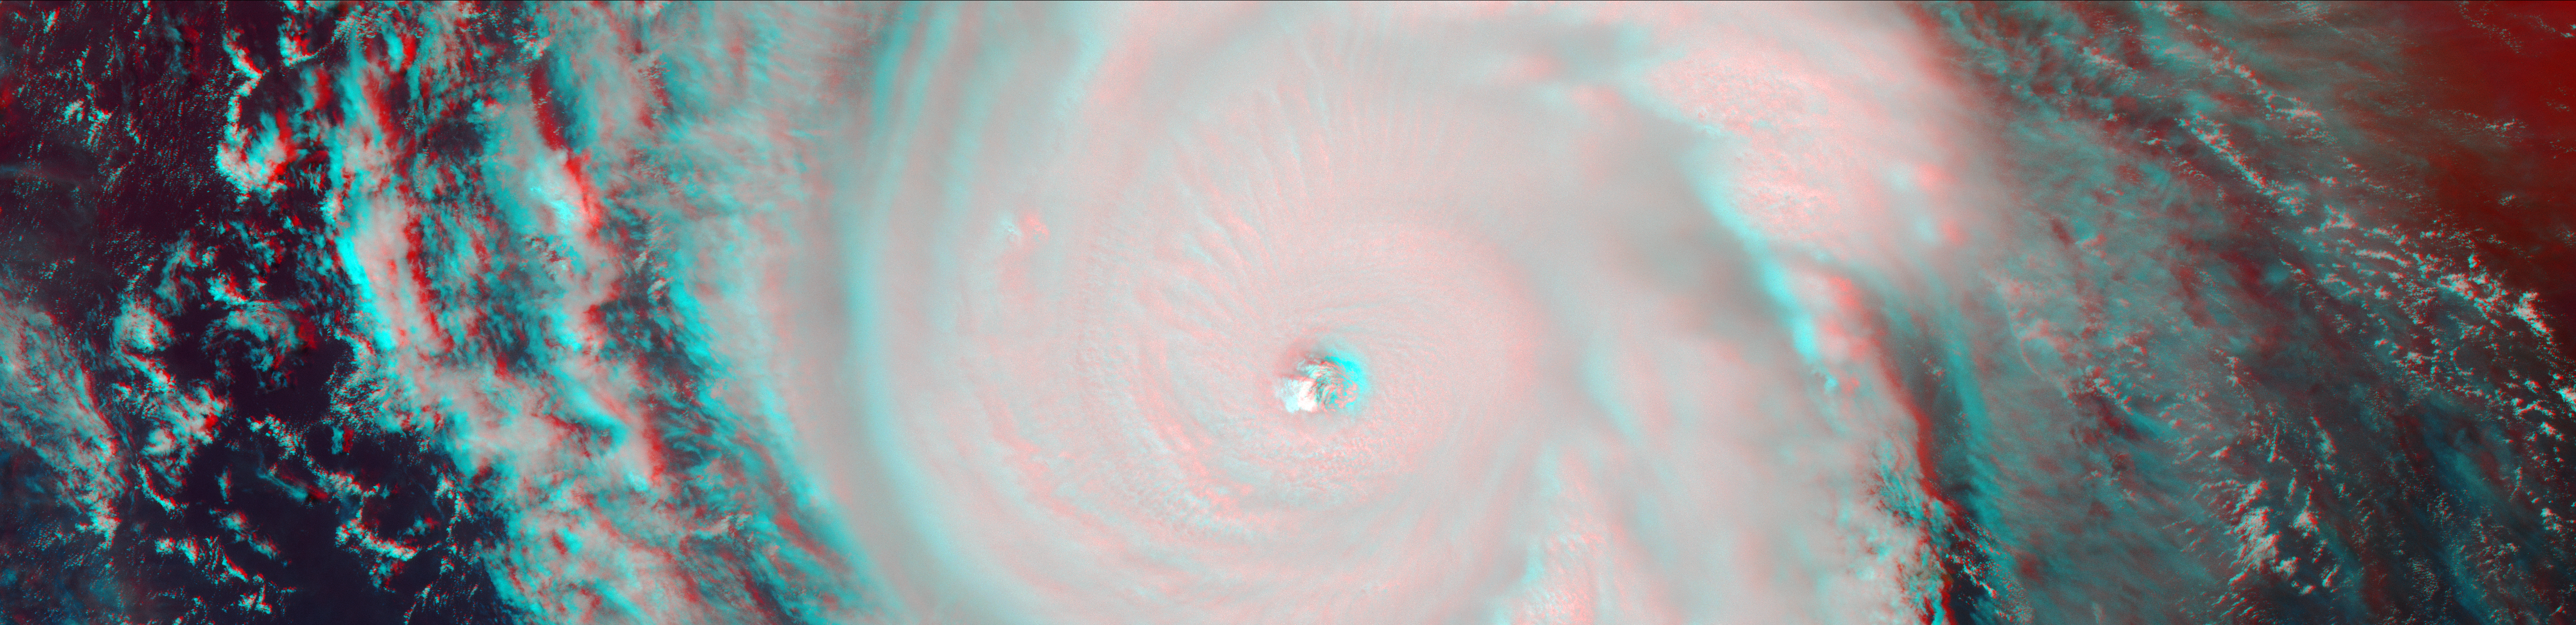

New NASA Images of Irma’s Towering Clouds (Anaglyph)

Figure 1

On Sept. 7, the Multi-angle Imaging SpectroRadiometer (MISR) instrument on NASA’s Terra satellite passed over Hurricane Irma at approximately 11:20 am local time. The MISR instrument comprises nine cameras that view the Earth at different angles, and since it takes roughly seven minutes for all nine cameras to capture the same location, the motion of the clouds between images allows scientists to calculate the wind speed at the cloud tops.

This stereo anaglyph combines two of the MISR angles to show a three-dimensional view of Irma. You will need red-blue glasses to view the anaglyph; place the red lens over your left eye.

At this time, Irma’s eye was located approximately 60 miles (100 kilometers) north of the Dominican Republic and 140 miles (230 kilometers) north of its capital, Santo Domingo. Irma was a powerful Category 5 hurricane, with wind speeds at the ocean surface up to 185 miles (300 kilometers) per hour. The MISR data show that at cloud top, winds near the eye wall (the most destructive part of the storm) were approximately 90 miles per hour (145 kilometers per hour), and the maximum cloud-top wind speed throughout the storm calculated by MISR was 135 miles per hour (220 kilometers per hour). While the hurricane’s dominant rotation direction is counter-clockwise, winds near the eye wall are consistently pointing outward from it. This is an indication of outflow, the process by which a hurricane draws in warm, moist air at the surface and ejects cool, dry air at its cloud tops.

These data were captured during Terra orbit 94267. MISR data are available through the NASA Langley Research Center; for more information, go to https://eosweb.larc.nasa.gov/project/misr/misr_table. MISR was built and is managed by NASA’s Jet Propulsion Laboratory in Pasadena, California, for NASA’s Science Mission Directorate in Washington, D.C. The Terra spacecraft is managed by NASA’s Goddard Space Flight Center in Greenbelt, Maryland. The MISR data were obtained from the NASA Langley Research Center Atmospheric Science Data Center in Hampton, Virginia. JPL is a division of Caltech in Pasadena.

Credit: NASA/GSFC/LaRC/JPL-Caltech, MISR Team